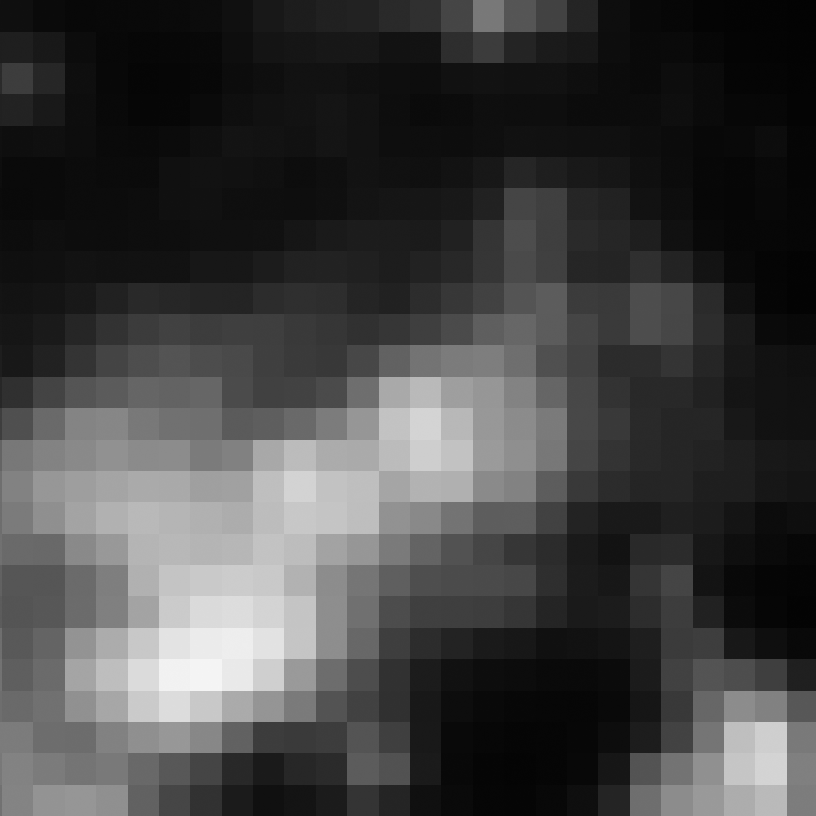

Eta Twin-5 (Spitzer)

Object Name: Eta Twin-5

Credit: NASA, ESA, and R. Khan (GSFC and ORAU)